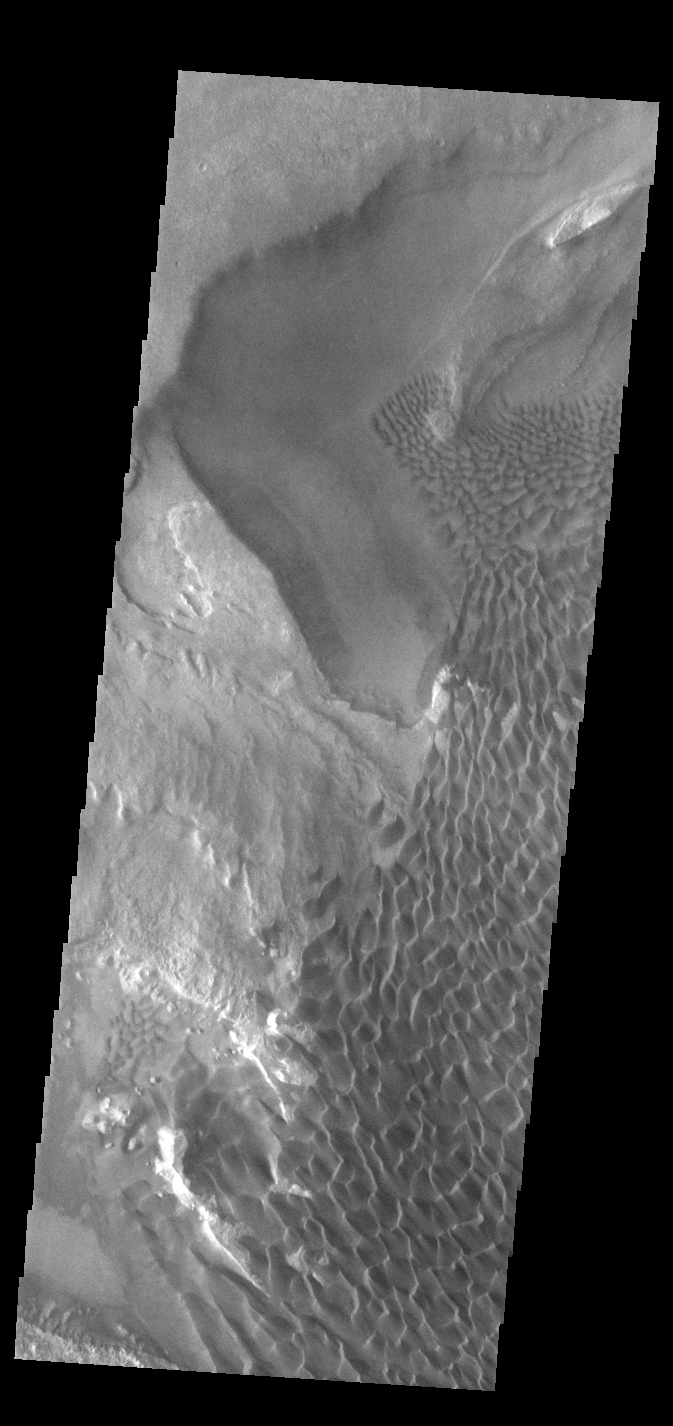

Rabe Crater Dunes

Today’s VIS image shows part of the floor of Rabe Crater. Located in Noachis Terra, Rabe Crater is 108 km (67 miles) across. Dunes cover halp of this image of Rabe Crater. As the dunes are created by wind action the forms of the dunes record the wind direction. Dunes will have a long low angle component and a short high angle side. The steep side is called the slip face. The wind blows up the long side of the dune. In this VIS image the slip faces are illuminated more than the longer side. In this part of the crater the winds were generally moving from the lower right corner of the image towards the upper left.

Craters of similar size as Rabe Crater often have flat floors. Rabe Crater has some areas of flat floor, but also has a large complex pit occupying a substantial part of the floor. The interior fill of the crater is thought to be layered sediments created by wind and or water action. The pit is eroded into this material. The eroded materials appear to have stayed within the crater forming a large sand sheet with surface dune forms as well as individual dunes where the crater floor is visible. Several other craters in this region have complex floors with pits.

Credit: NASA/JPL-Caltech/ASU